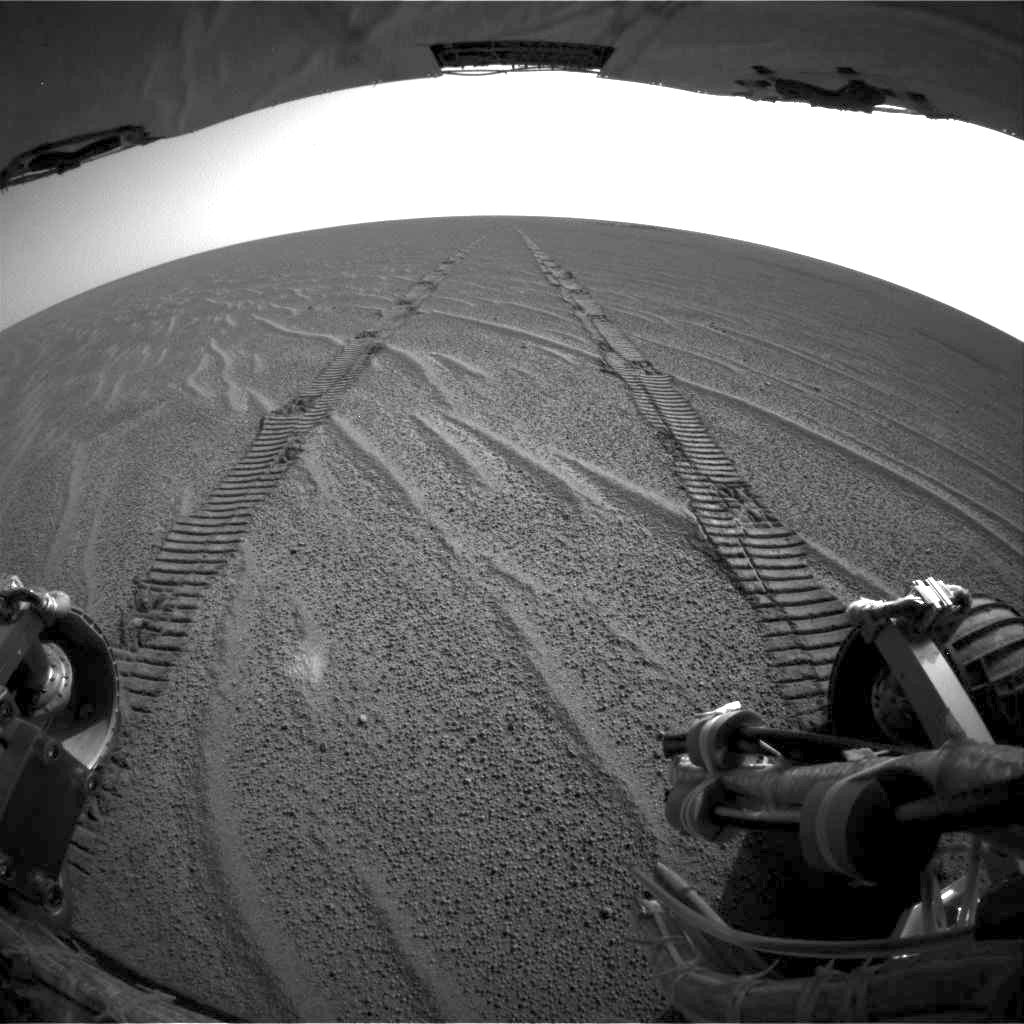

Looking Back, Opportunity Sol 70

The rear hazard-avoidance camera on NASA’s Mars Exploration Rover Opportunity caught this view of the rover’s freshly made tracks after a record drive of 100 meters (328 feet) during sol 70 of the rover’s mission (April 5, 2004).

Credit: NASA/JPL